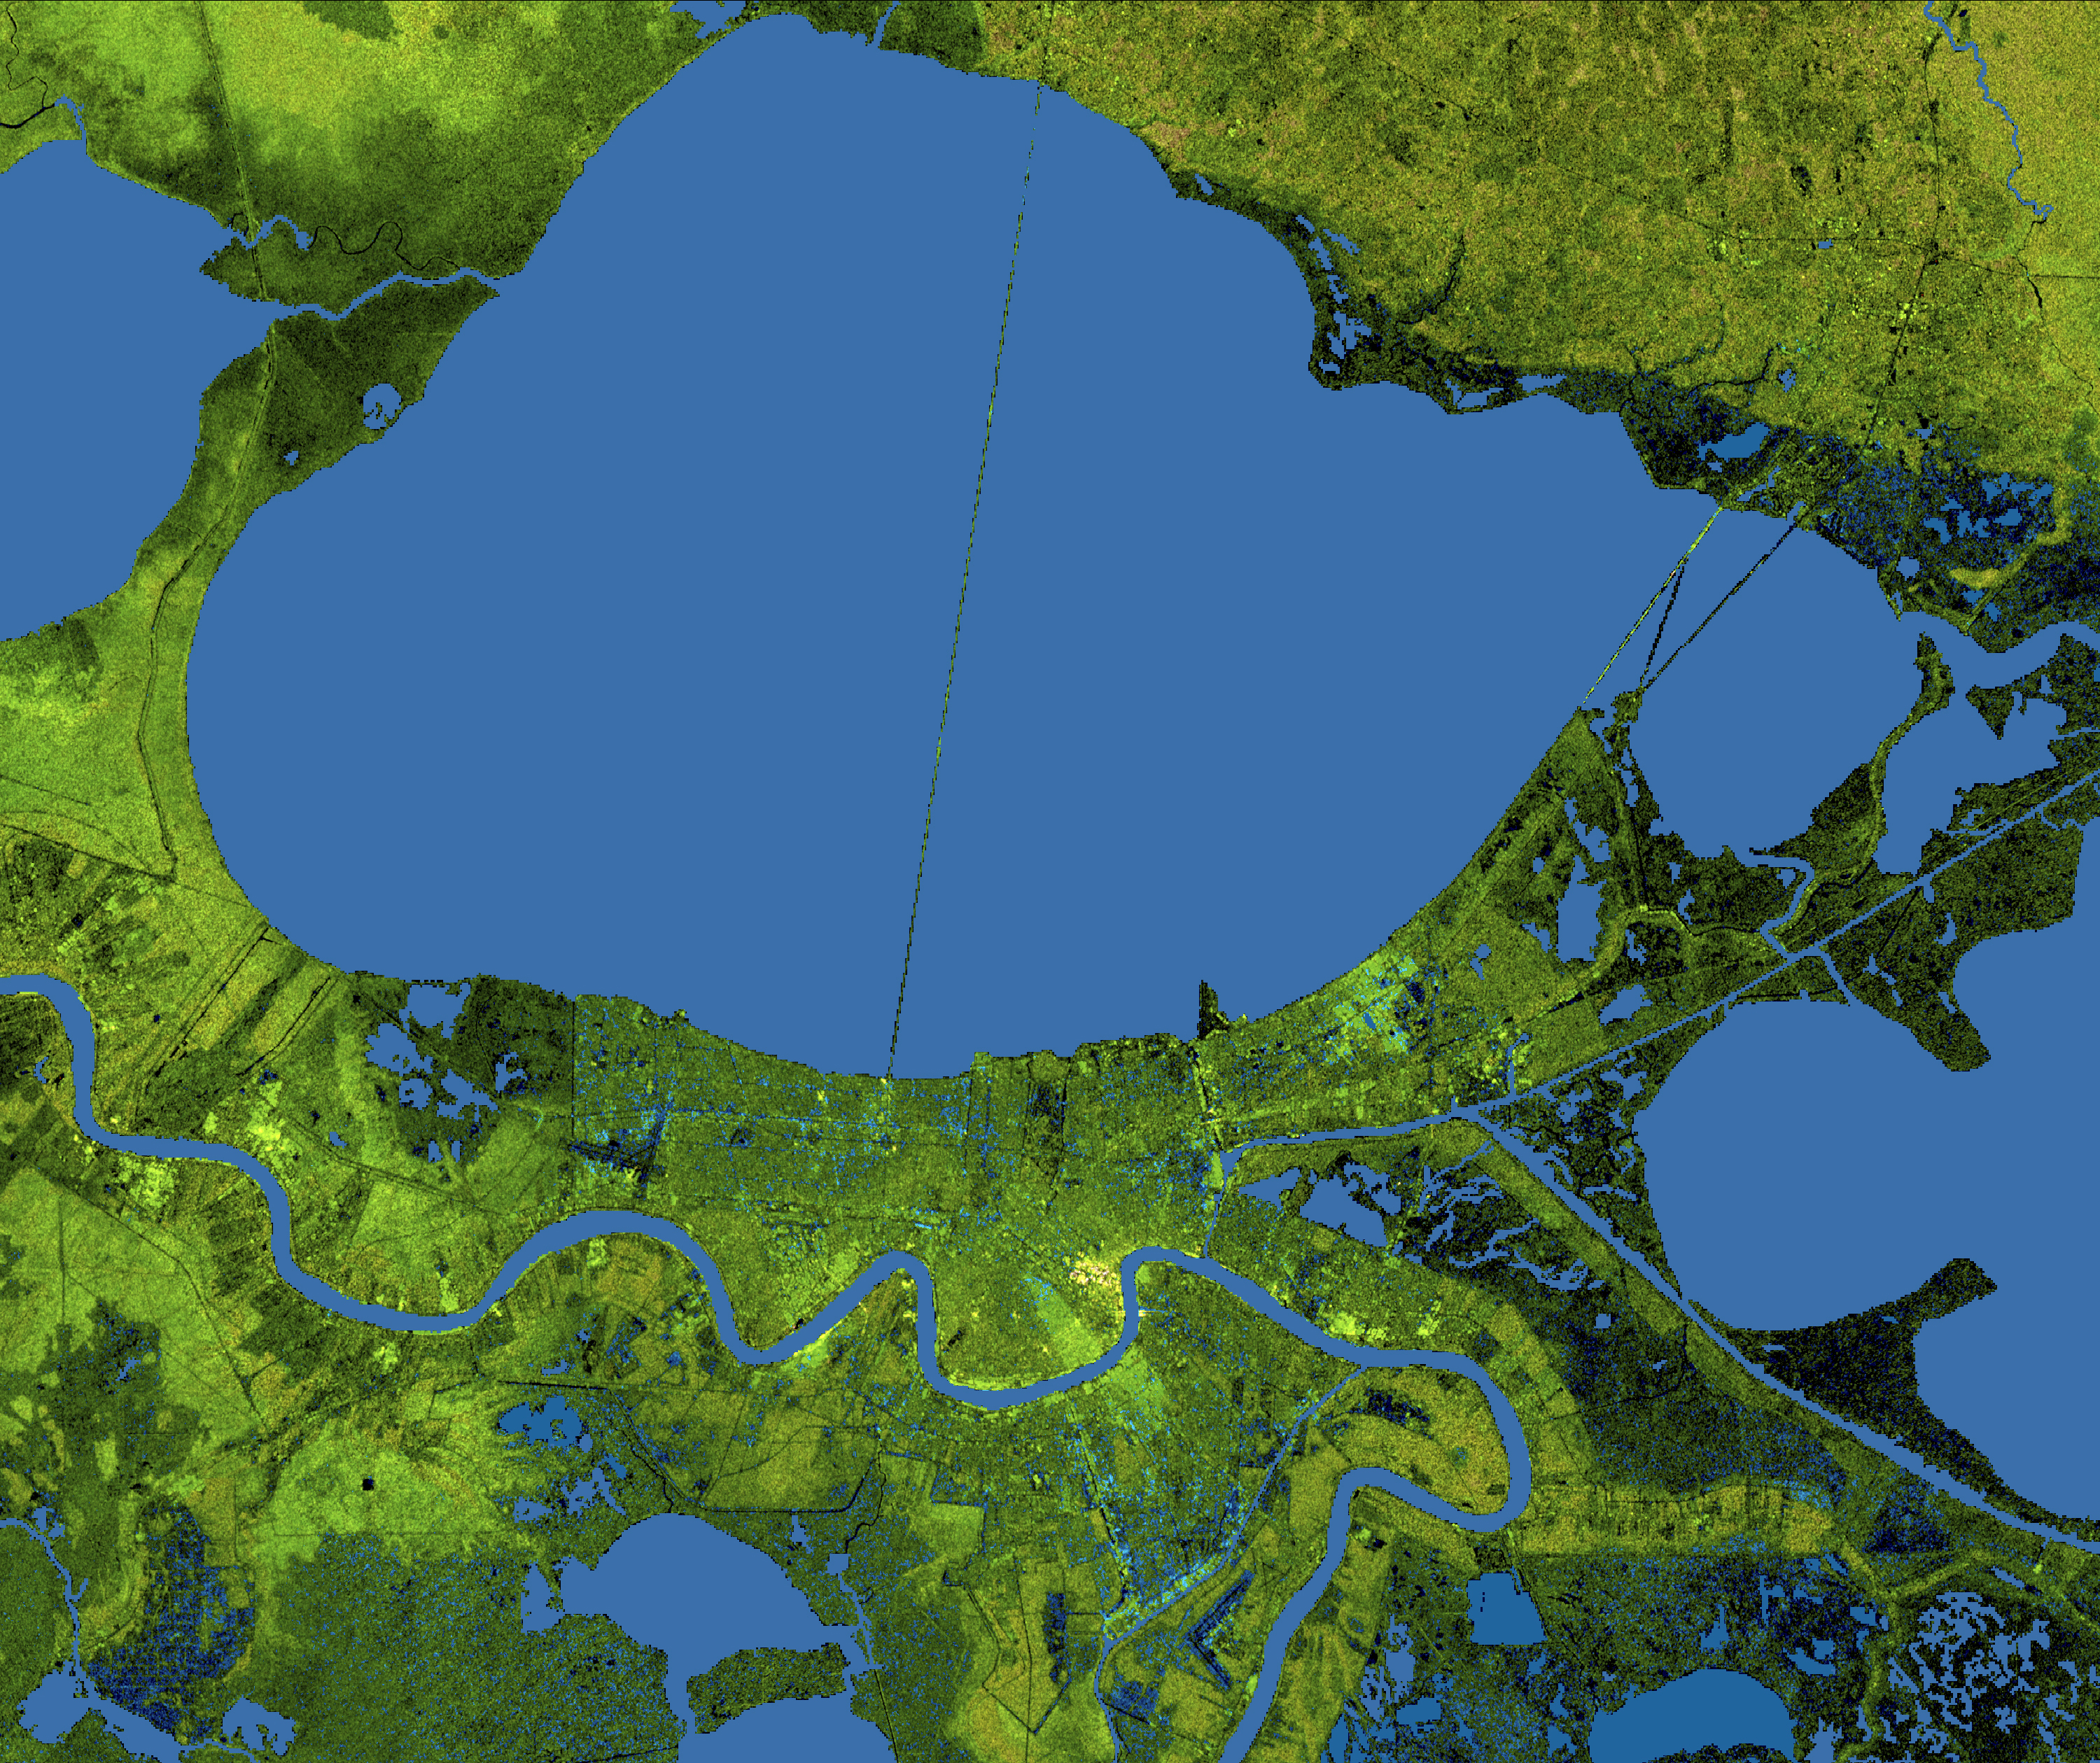

New Orleans Topography, Radar Image with Colored Height

About the animation: This simulated view of the potential effects of storm surge flooding on Lake Pontchartrain and the New Orleans area was generated with data from the Shuttle Radar Topography Mission. Although it is protected by levees and sea walls against storm surges of 18 to 20 feet, much of the city is below sea level, and flooding due to storm surges caused by major hurricanes is a concern. The animation shows regions that, if unprotected, would be inundated with water. The animation depicts flooding in one-meter increments.

About the image: The city of New Orleans, situated on the southern shore of Lake Pontchartrain, is shown in this radar image from the Shuttle Radar Topography Mission (SRTM). In this image bright areas show regions of high radar reflectivity, such as from urban areas, and elevations have been coded in color using height data also from the SRTM mission. Dark green colors indicate low elevations, rising through yellow and tan, to white at the highest elevations.

New Orleans is near the center of this scene, between the lake and the Mississippi River. The line spanning the lake is the Lake Pontchartrain Causeway, the world’s longest overwater highway bridge. Major portions of the city of New Orleans are actually below sea level, and although it is protected by levees and sea walls that are designed to protect against storm surges of 18 to 20 feet, flooding during storm surges associated with major hurricanes is a significant concern.

Data used in this image were acquired by the Shuttle Radar Topography Mission aboard the Space Shuttle Endeavour, launched on Feb. 11, 2000. SRTM used the same radar instrument that comprised the Spaceborne Imaging Radar-C/X-Band Synthetic Aperture Radar (SIR-C/X-SAR) that flew twice on the Space Shuttle Endeavour in 1994. SRTM was designed to collect 3-D measurements of the Earth’s surface. To collect the 3-D data, engineers added a 60-meter (approximately 200-foot) mast, installed additional C-band and X-band antennas, and improved tracking and navigation devices. The mission is a cooperative project between NASA, the National Geospatial-Intelligence Agency (NGA) of the U.S. Department of Defense and the German and Italian space agencies. It is managed by NASA’s Jet Propulsion Laboratory, Pasadena, Calif., for NASA’s Science Mission Directorate, Washington, D.C.

Location: 30.2 degrees North latitude, 90.1 degrees East longitude
Orientation: North toward the top, Mercator projection
Size: 80.3 by 68.0 kilometers (49.9 by 42.3 miles)
Image Data: Radar image and colored Shuttle Radar Topography Mission elevation model
Date Acquired: February 2000

Credit: NASA/JPL/NGA